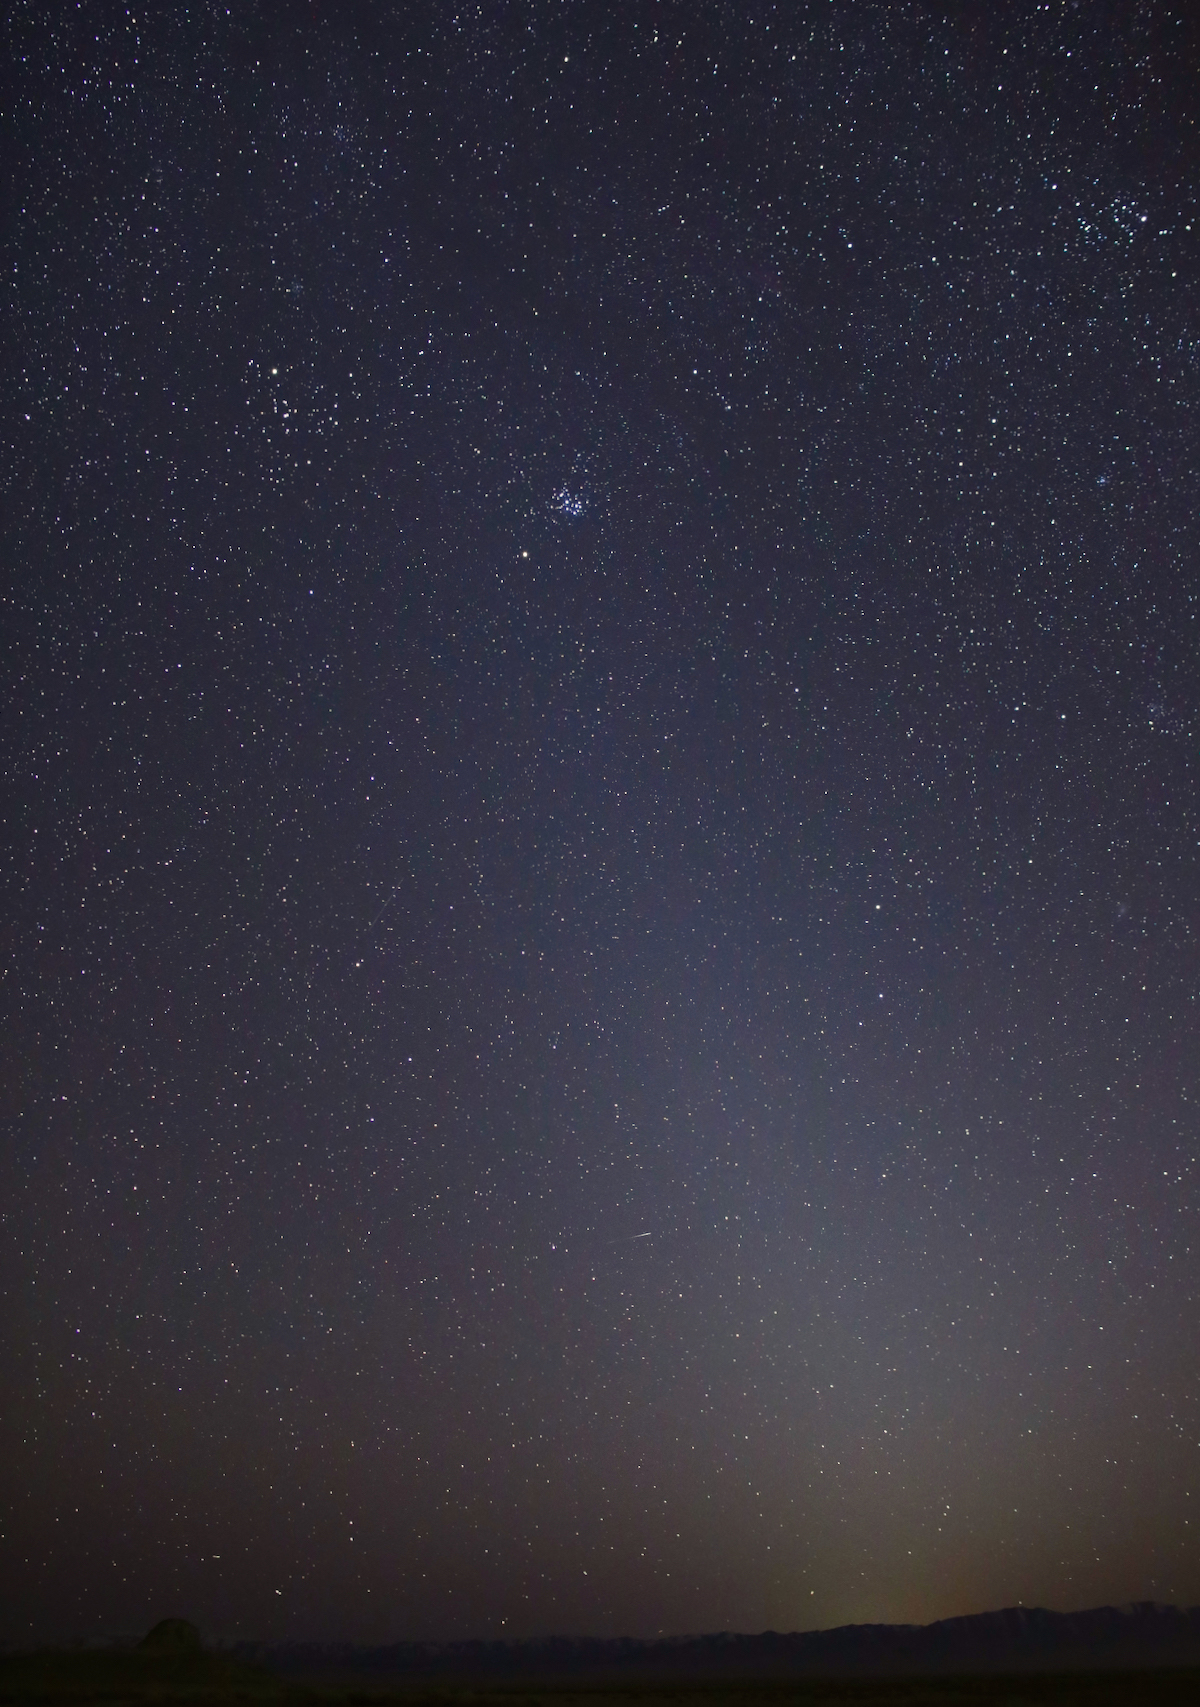

Zodiacal Light

This photo shows the zodiacal light as it appeared on March 1, 2021, in Skull Valley, Utah. The Pleiades star cluster is visible near the top of the light column. Mars is just below that.

Credit: NASA/JPL-Caltech